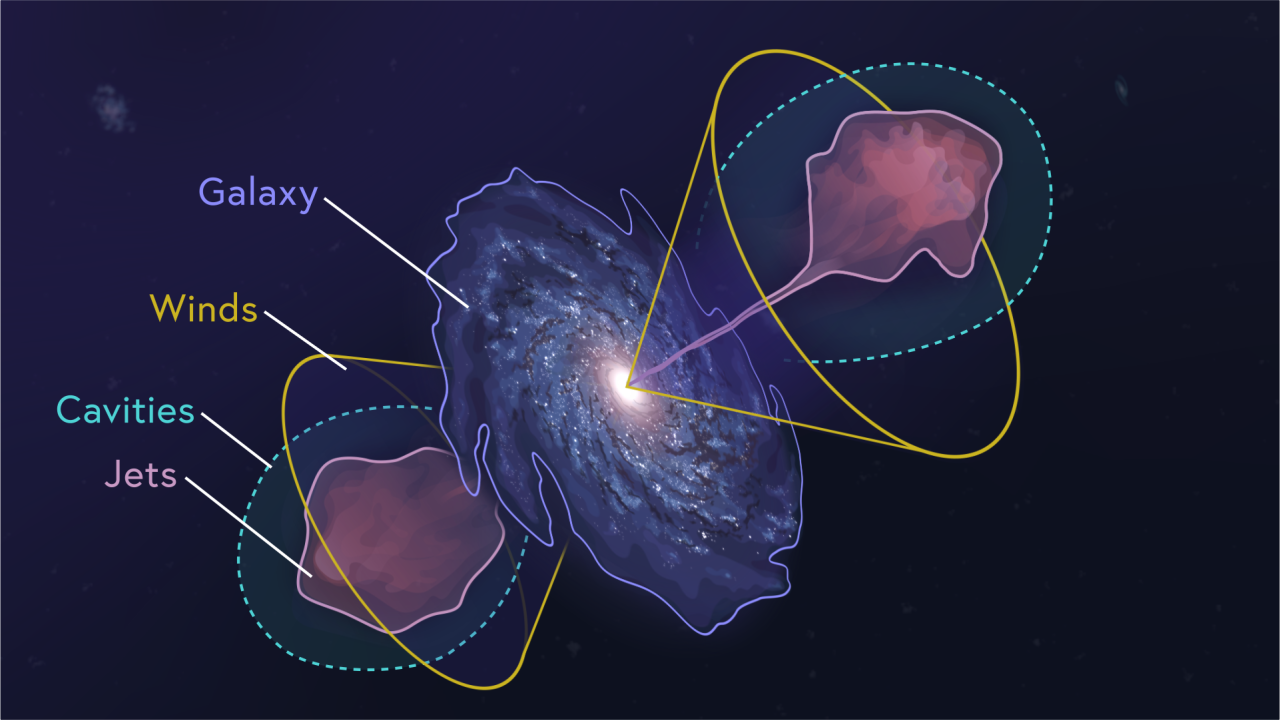

Dissecting Supermassive Black Holes: Pinpointing the Flows

This video diagrams major features around an active, supermassive black hole—including its jets, cavities, winds, and galaxy.

Explore our image and video collections to find more videos in this series, including "Conditions for Star Formation” and “The Feedback Loop.” The complete “Dissecting Supermassive Black Holes” infographic is also available to admire, print, and post on your wall!

Credit: Video: NASA, ESA, CSA, Leah Hustak (STScI)